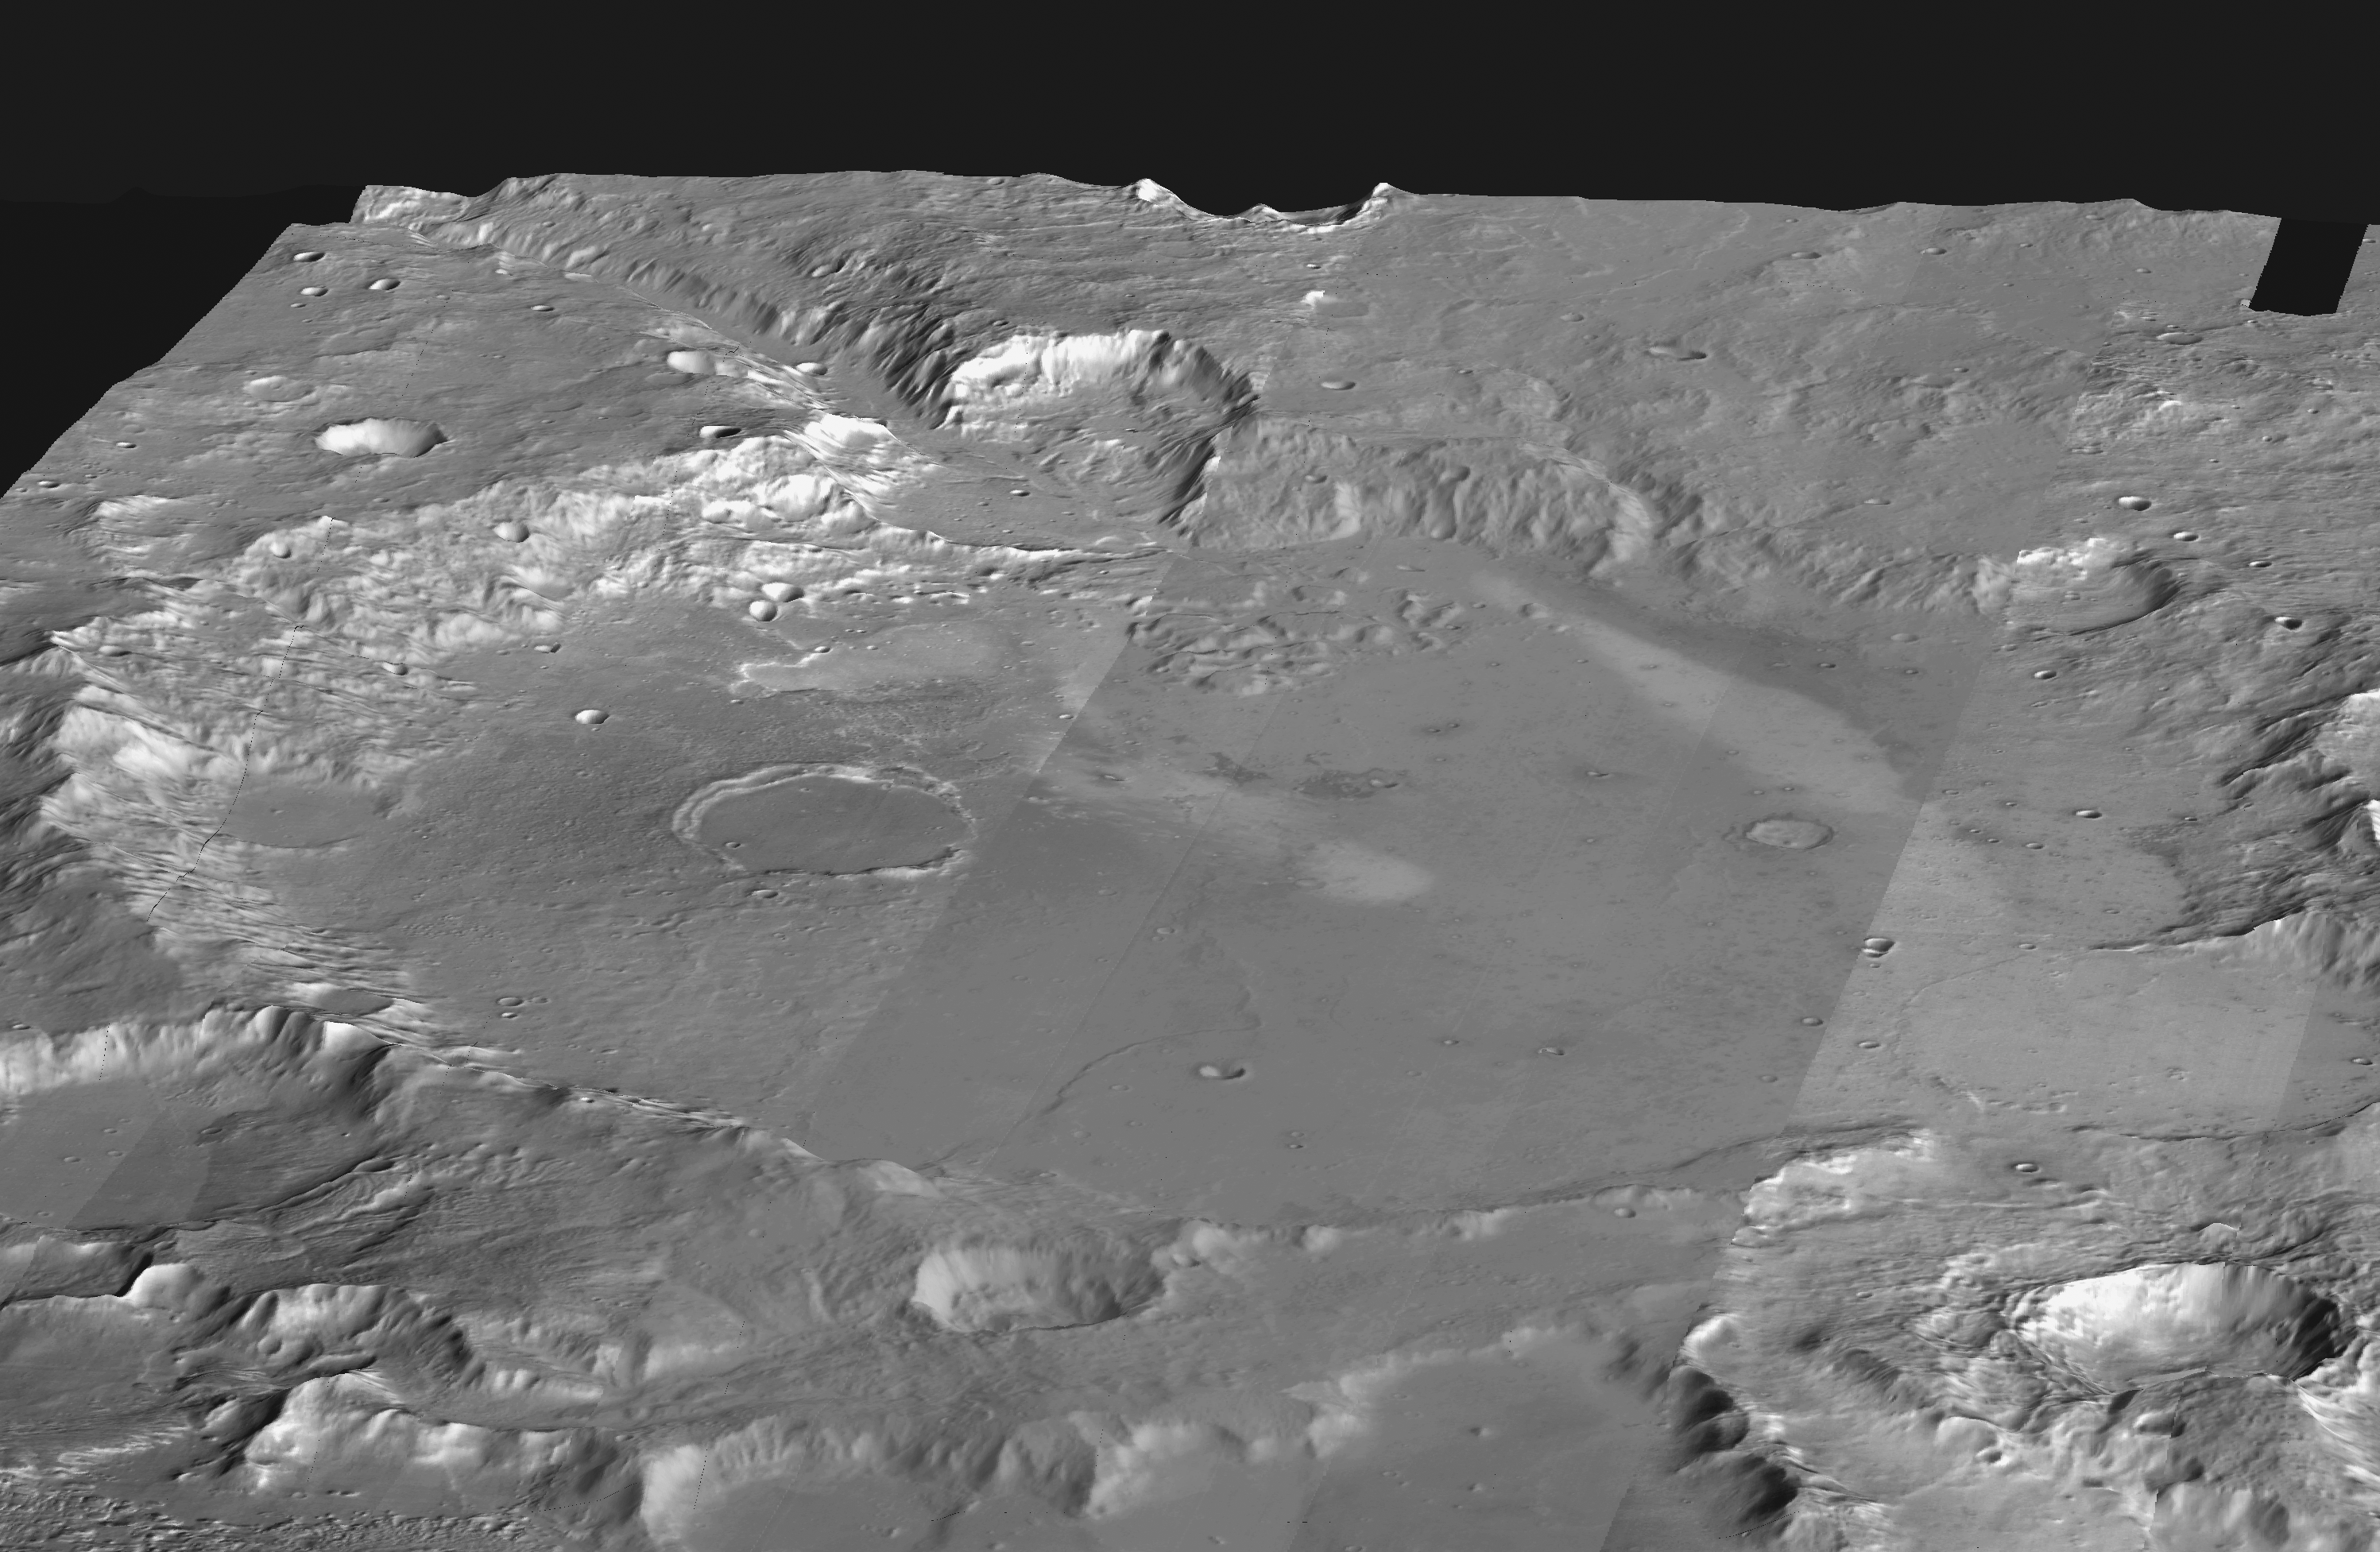

Gusev Crater

This mosaic of daytime infrared images of Gusev Crater, taken by the camera system on the Mars Odyssey spacecraft, has been draped over topography data obtained by Mars Global Surveyor. The daytime temperatures range from approximately minus 45 degrees C (black) to minus 5 degrees C (white). The temperature differences in these daytime images are due primarily to lighting effects, where sunlit slopes are warm (bright) and shadowed slopes are cool (dark). Gusev crater is a potential landing site for the Mars Exploration Rovers. The large ancient river channel of Ma’Adim that once flowed into Gusev can be seen at the top of the mosaic. This image mosaic covers an area approximately 180 kilometers (110 miles) on each side centered near 14 degrees S, 175 degrees E, looking toward the south in this simulated view.

NASA’s Jet Propulsion Laboratory manages the 2001 Mars Odyssey mission for NASA’s Office of Space Science, Washington, D.C. The thermal emission imaging system was provided by Arizona State University, Tempe. Lockheed Martin Astronautics, Denver, Colo., is the prime contractor for the project, and developed and built the orbiter. Mission operations are conducted jointly from Lockheed Martin and from JPL, a division of the California Institute of Technology in Pasadena.

Credit: NASA/JPL/Arizona State University